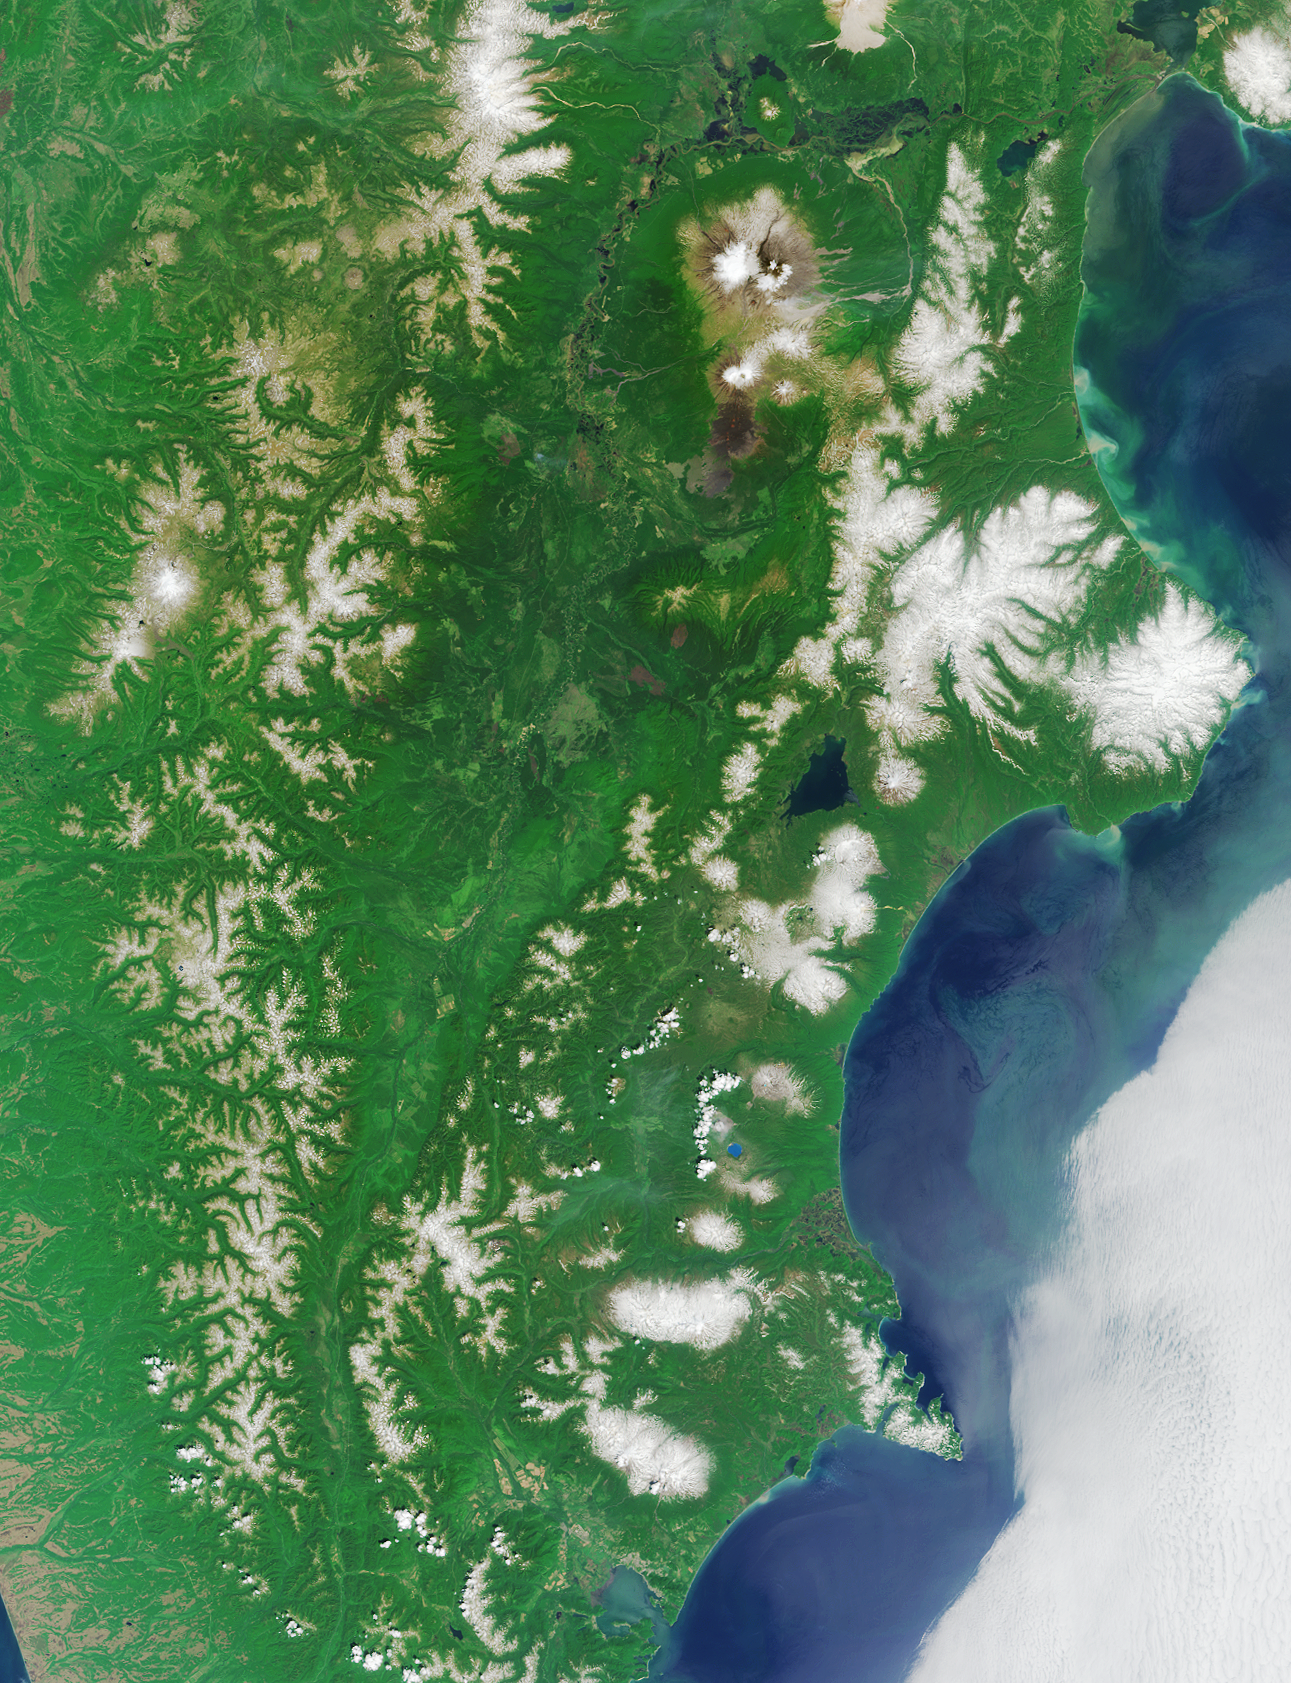

Where on Earth…? MISR Mystery Image Quiz #15: Kamchatka Peninsula, Russia

The answers to this quiz appear in blue below each question.

1. Averaged over the entire geographic area of the region, which is larger?
(A) The average number of people per square kilometer.(B) The average number of volcanoes per 1000 square kilometers.

Answer: A
The size of the Kamchatka Peninsula is around 472,000 square kilometres, and the population is around 460,000, so the average number of people per square kilometer is almost 1. There are an estimated 329 volcanoes within this area, or about 0.70 volcanoes per 1000 kilometers.

2. Which is closer to the image area?
(A) The nearest point along the path of annularity of the first solar eclipse of 2003.
(B) The location where a cargo ship spilled tens of thousands of bathtub toys during rough seas in the early 1990s.

Answer: B
At its closest point to Kamchatka the path of the annular solar eclipse of May 2003 was over 4000 kilometers away, off of Greenland’s western coast. The toys were spilled into the North Pacific Ocean near the International Date Line, about 1600 kilometers from Kamchatka.

3. Which is smaller?
(A) The population of the region at the beginning of the 18th century.
(B) The population of the region at the beginning of the 20th century.

Answer: B
At the start of the 18th century the local native population of Kamchatka was about 20,000. The indigenous population was reduced to about 8000 by the mid-18th century. At the start of the 20th century the number of Russian migrants was about 2500 and the indigenous population was about 5000.

4. Which occurred earlier?
(A) Completion of a monument commemorating the seafarer who founded what is now the regional capital city.
(B) The attack on the port of the city and defense of the port by a 44-gun frigate.

Answer: A
A monument to the famous explorer Vitus Bering, believed to be oldest monument in the Russian Far East, was crafted in St. Petersburg between 1823 and 1826 and now stands in Petropavlovsk, near the harbour from which Bering started his expedition to America. The defense of Petropavlosk by the 44-gun frigate, the Aurora, occurred during the British-French attack of 1854. (Note: A monument to Vitus Bering (circa 1966) also exists on Bering Island in the Aleutians.)

5. Which is smaller?
(A) The number of masts of the ship upon which the aforementioned seafarer sailed during the last voyage of his or her lifetime.
(B) The number of animals first identified and named after the naturalist who sailed with the seafarer.

Answer: A
In 1741 naturalist Georg Wilhelm Steller set sail on the St. Peter, with Vitus Bering on the journey to find the Alaskan coast. The St. Peter was a single-deck two-mast ship. During the voyage, Steller identified the now-extinct Steller’s sea cow and the spectacled cormorant, and described many other Alaskan species, including Steller’s sea lion, Steller’s jay, Steller’s sea-eagle, and the northern fur seal.

6. Within the region, which is further north?
(A) The main military base.
(B) The most important lake-environment spawning ground for anadromous fish.

Answer: A
Rybachiy military base is located at the next major inlet south from Avacha Bay/Petropavlovsk. The rivers and lakes of Kamchatka are renowned for incredibly abundant fish and animal life. Kurilskoye Lake (or Kuril Lake), is considered to be the largest lake-environment spawning ground for sockeye (red) salmon in Asia, and is located at the far southern tip of Kamchatka.

MISR was built and is managed by NASA’s Jet Propulsion Laboratory, Pasadena, CA, for NASA’s Office of Earth Science, Washington, DC. The Terra satellite is managed by NASA’s Goddard Space Flight Center, Greenbelt, MD. JPL is a division of the California Institute of Technology.

Credit: NASA/GSFC/LaRC/JPL, MISR Team